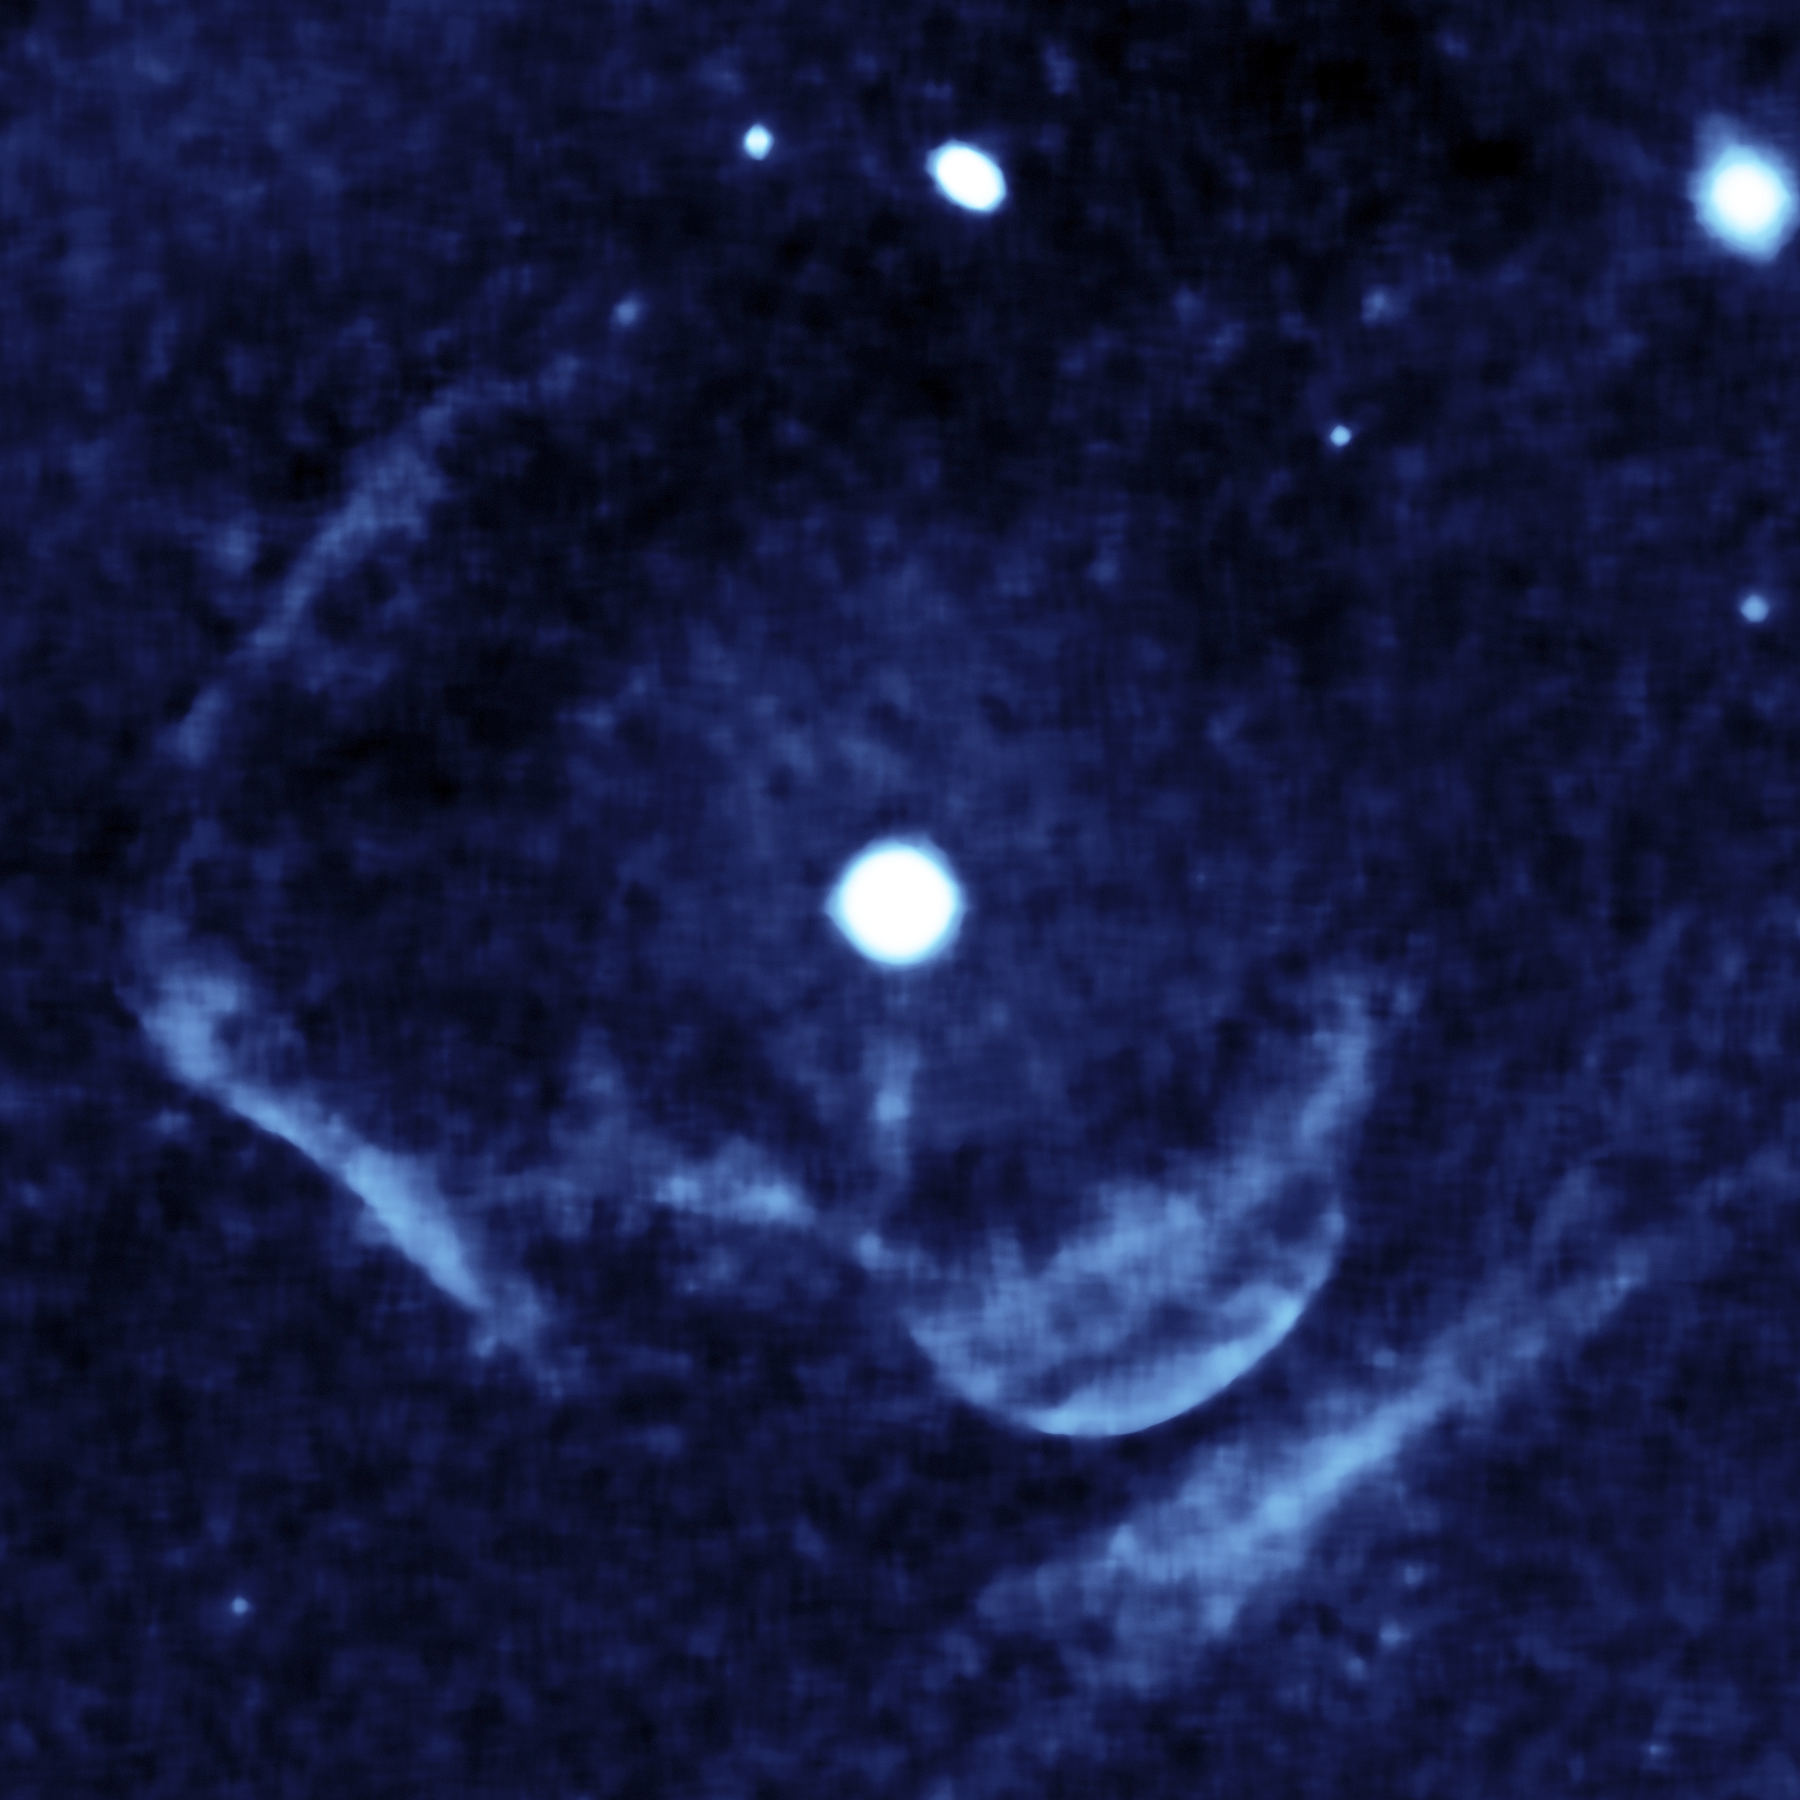

Ghostly Remnant of an Explosive Past

This enhanced image from the far-ultraviolet detector on NASA’s Galaxy Evolution Explorer shows a ghostly shell of ionized gas around Z Camelopardalis, a binary, or double-star system featuring a collapsed, dead star known as a white dwarf, and a companion star.

The image was processed to enhance the diffuse emissions from the shell. Z Cam is the bright object near the center of the image. Parts of the shell are seen as a lobe-like, light-blue feature below and to the right of Z Cam, and as two large, light blue, perpendicular lines on the left.

The massive shell around Z Cam provides evidence of material ejected during and swept up by a powerful nova eruption, called a classical nova, which likely occurred a few thousand years ago.

In exploding binary systems, one of the two stars steals material from the other until it builds up to a certain level; at that point, the system erupts in a giant inferno. In the case of Z Cam, the white dwarf is pilfering material from its sedate companion.

There are two classes of exploding binary star systems, or cataclysmic variables: recurrent dwarf novae, which erupt in small, “hiccup-like” blasts episodically, and classical novae, which undergo huge explosions thousands of times more powerful than dwarf novae.

Z Cam was the one of the first known recurrent dwarf novae. Yet the shell of ionized gas around Z Cam detected by the Galaxy Evolution Explorer can only be explained as the remnant of a full-blown classical nova explosion. The discovery of the shell provides the first evidence that some binary systems undergo both types of explosions. Previously, a link between the two types of novae had been predicted, but there was no evidence to support the theory.

The Galaxy Evolution Explorer first began imaging Z Cam in 2003; this image was taken on Jan. 25, 2004. The type of emission found around Z Cam is most easily visible at far-ultraviolet wavelengths.

Most of the background galaxies and stars have been eliminated by the image processing, although a few linger as white spots near the top. The light-blue streaky clump in the bottom right corner is created by ultraviolet light reflected by dust. It is uncertain if Z Cam is the source of the dust-scattered light.

Credit: NASA/JPL-Caltech